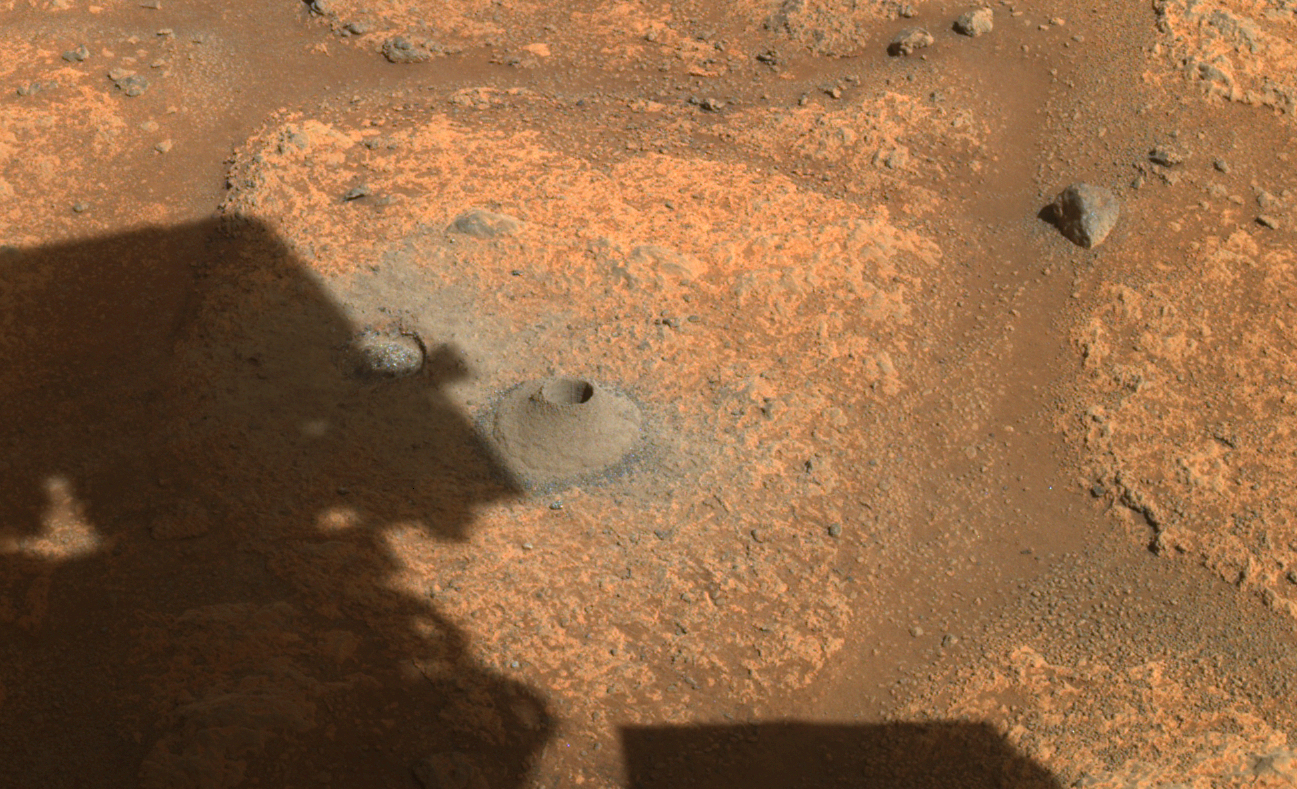

Perseverance’s Drill Hole for First Sample Collection Attempt

This image taken by NASA’s Perseverance rover on August 6, 2021, shows the hole drilled in a Martian rock in preparation for the rover’s first attempt to collect a sample. It was taken by one of the rover’s hazard cameras in what the rover’s science team has nicknamed a “paver rock” in the “Crater Floor Fractured Rough” area of Jezero Crater.

A key objective for Perseverance’s mission on Mars is astrobiology, including the search for signs of ancient microbial life. The rover will characterize the planet’s geology and past climate, pave the way for human exploration of the Red Planet, and be the first mission to collect and cache Martian rock and regolith (broken rock and dust).

Subsequent NASA missions, in cooperation with ESA (European Space Agency), would send spacecraft to Mars to collect these sealed samples from the surface and return them to Earth for in-depth analysis.

The Mars 2020 Perseverance mission is part of NASA’s Moon to Mars exploration approach, which includes Artemis missions to the Moon that will help prepare for human exploration of the Red Planet.

JPL, which is managed for NASA by Caltech in Pasadena, California, built and manages operations of the Perseverance rover.

Credit: NASA/JPL-Caltech